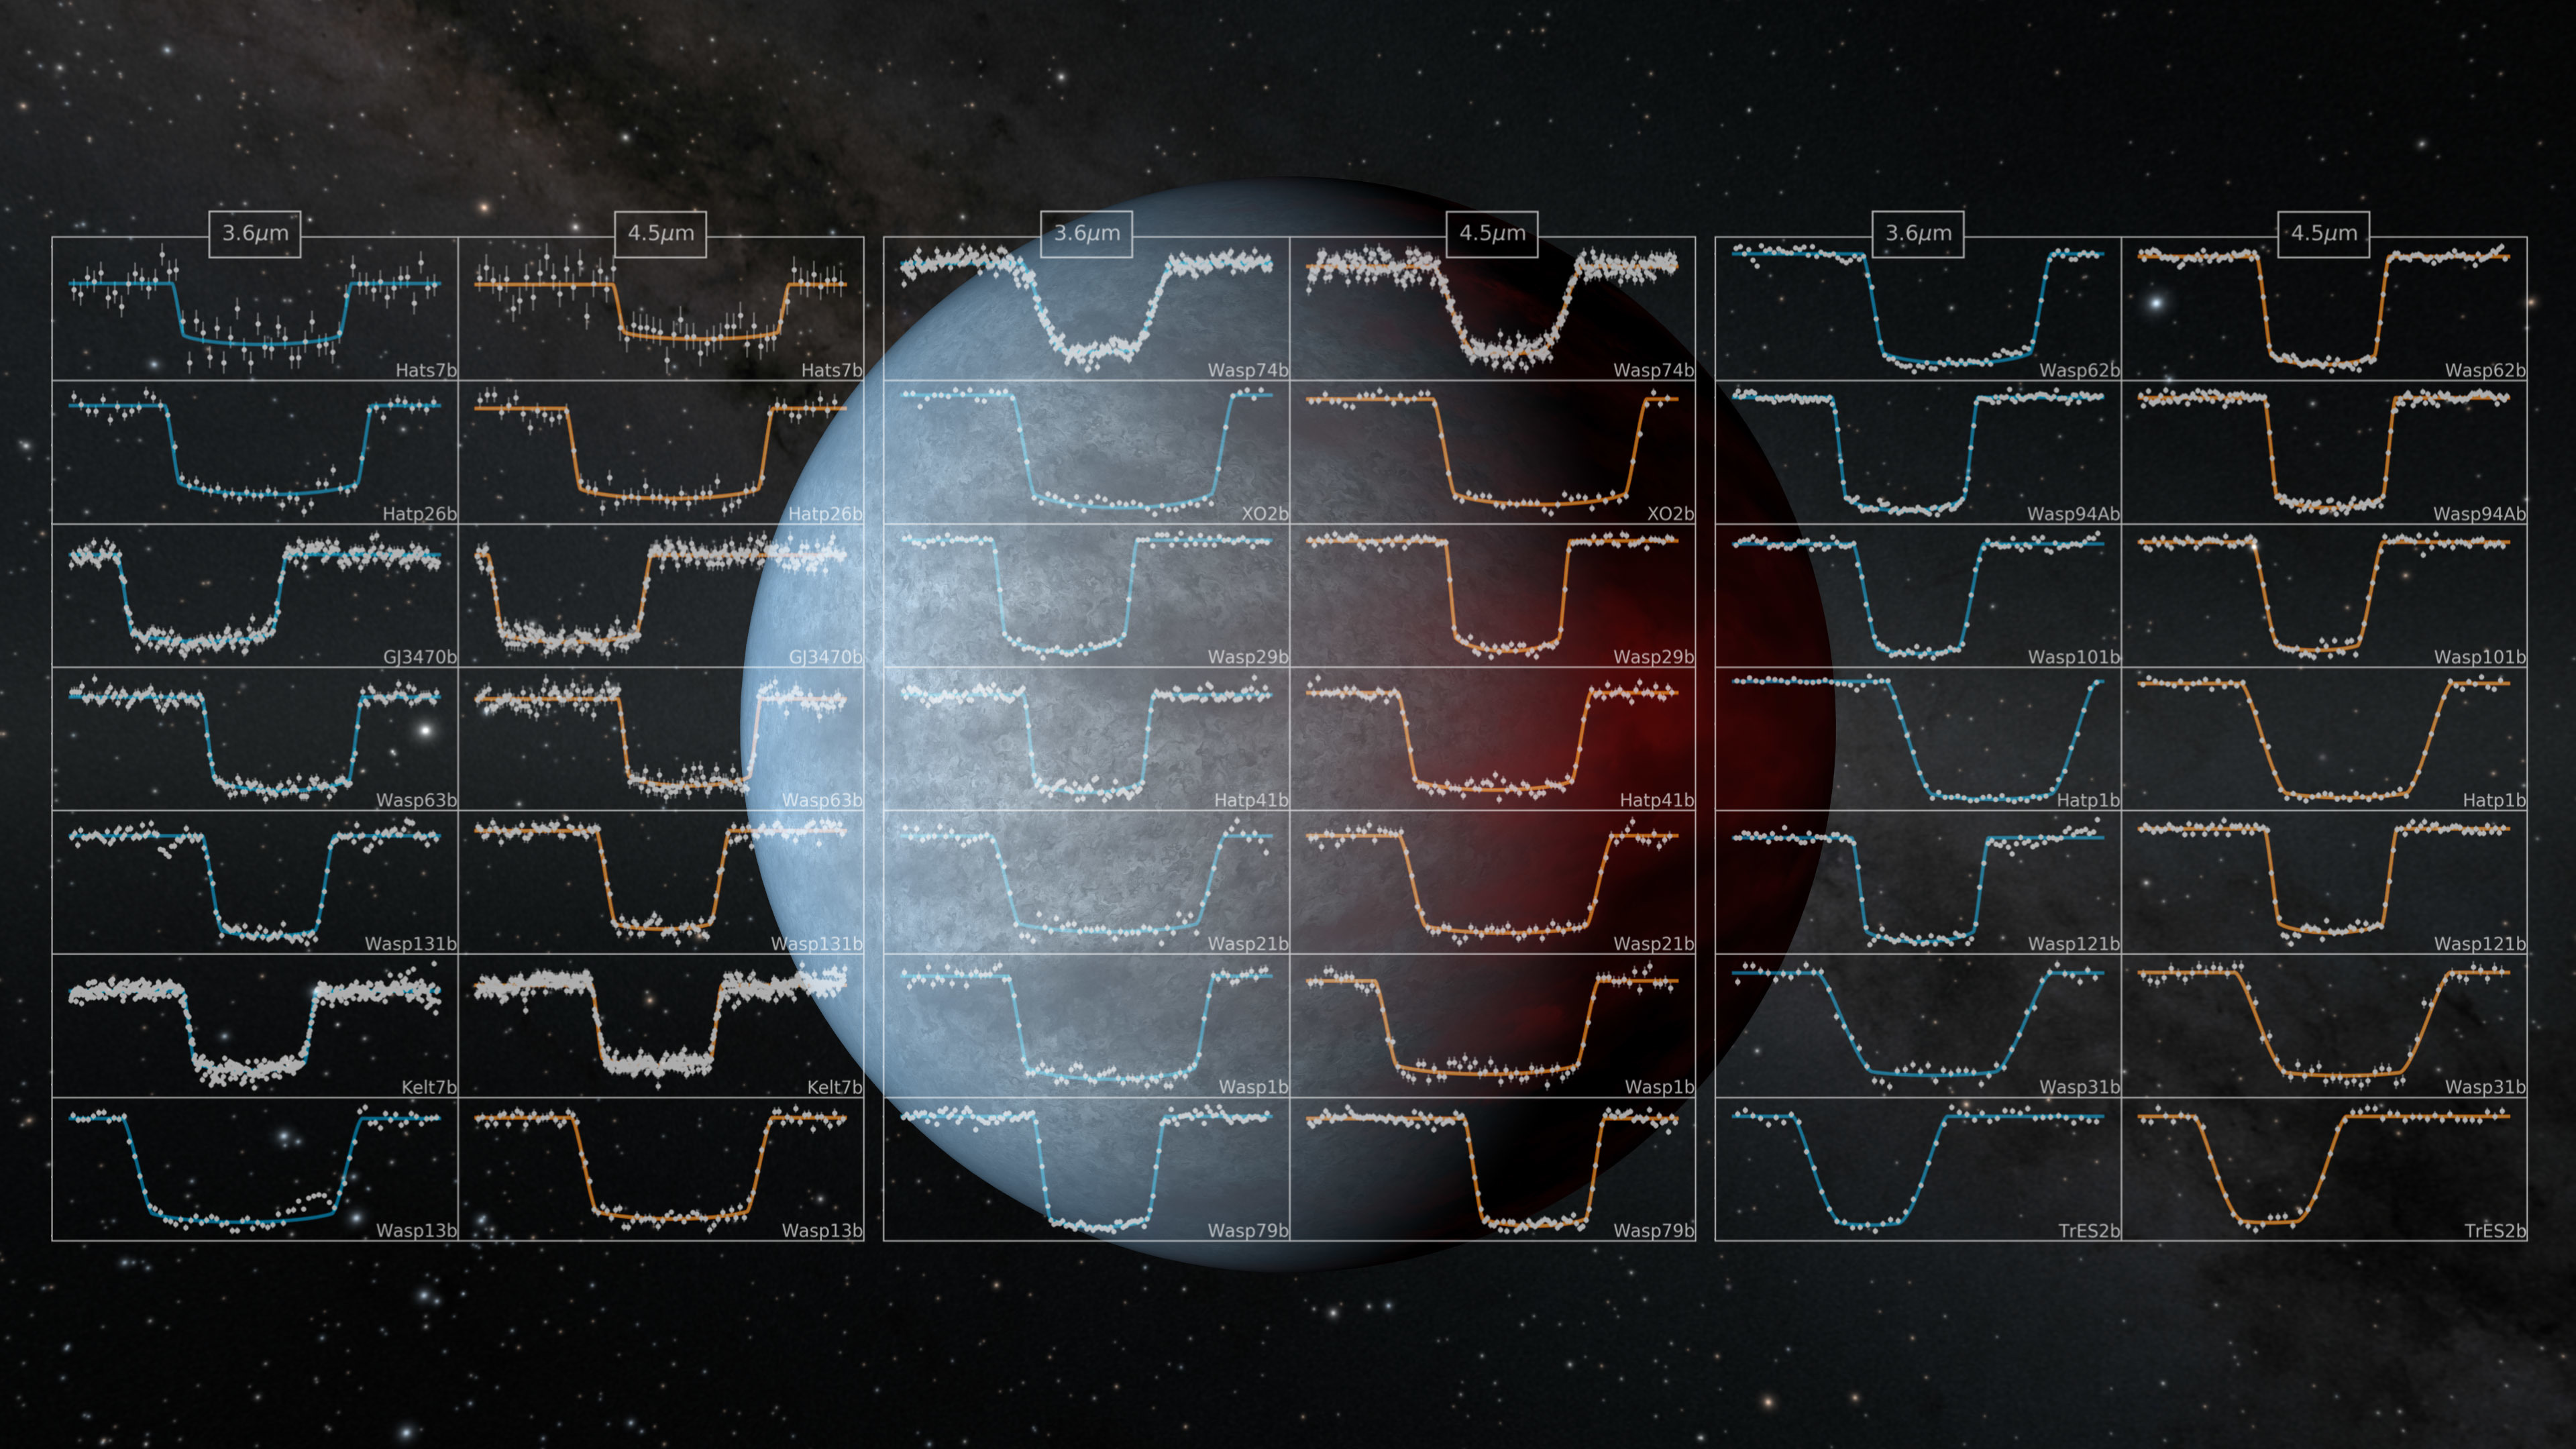

Artist's rendering of a "hot Jupiter"

Artist's rendering of a "hot Jupiter," with samples of "light curve" data from hot Jupiters obtained by the Spitzer Space Telescope. Image credit: NASA/JPL-Caltech

HIP 67522 b was identified as a planet candidate by NASA's Transiting Exoplanet Survey Satllite (TESS), which detects planets via the transit method: Scientists look for small dips in the brightness of a star, indicating that an orbiting planet has passed between the observer and the star. But young stars tend to have a lot of dark splotches on their surfaces - starspots, also called sunspots when they appear on the Sun - that can look similar to transiting planets. So scientists used data from NASA's recently retired infrared observatory, the Spitzer Space Telescope, to confirm that the transit signal was from a planet and not a starspot. (Other methods of exoplanet detection have yielded hints at the presence of even younger hot Jupiters, but none have been confirmed.)

Credit: NASA/JPL-Caltech